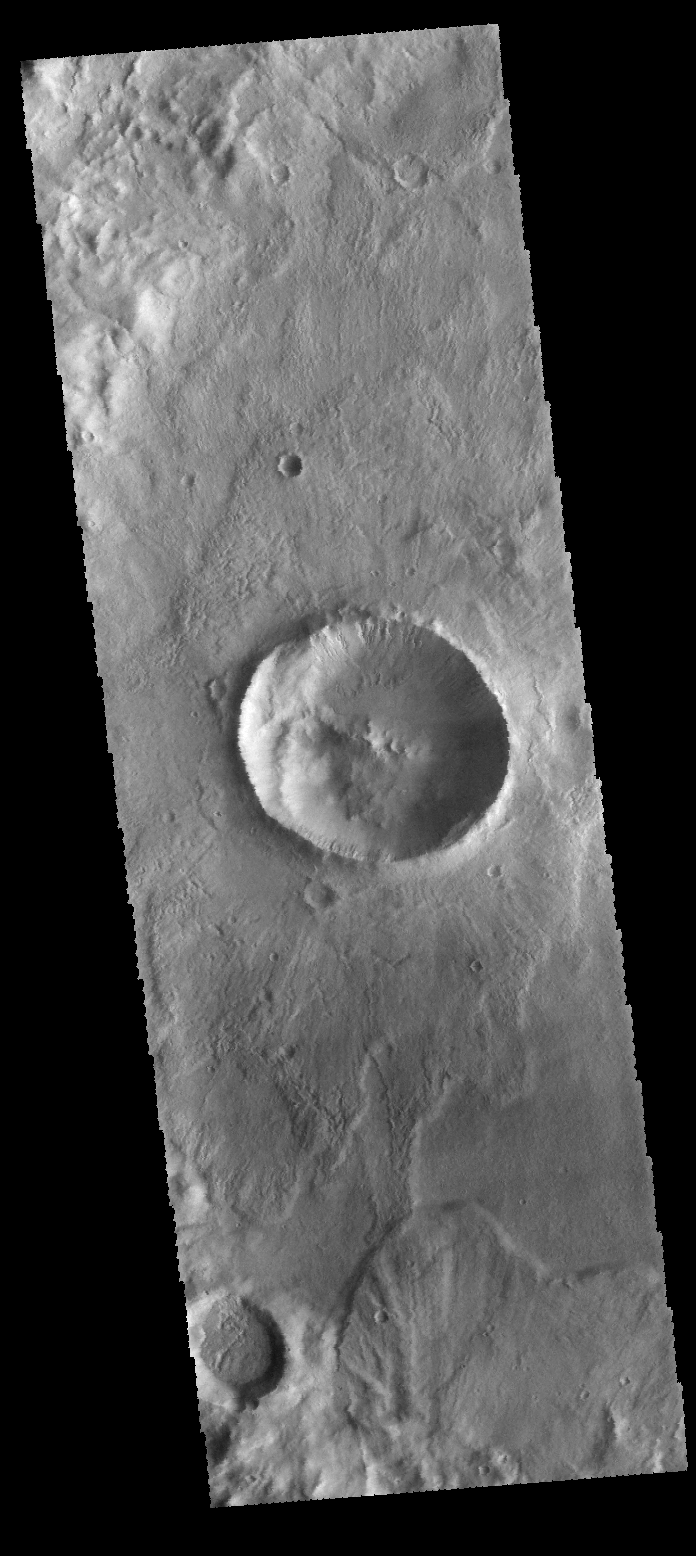

Terra Sirenum

Located on the floor of an unnamed crater in Terra Sirenum, the crater in the center of the VIS image has numerous gullies on the inner rim. An ejecta deposit from a near by crater is visible at the bottom on this image.

Credit: NASA/JPL-Caltech/ASU